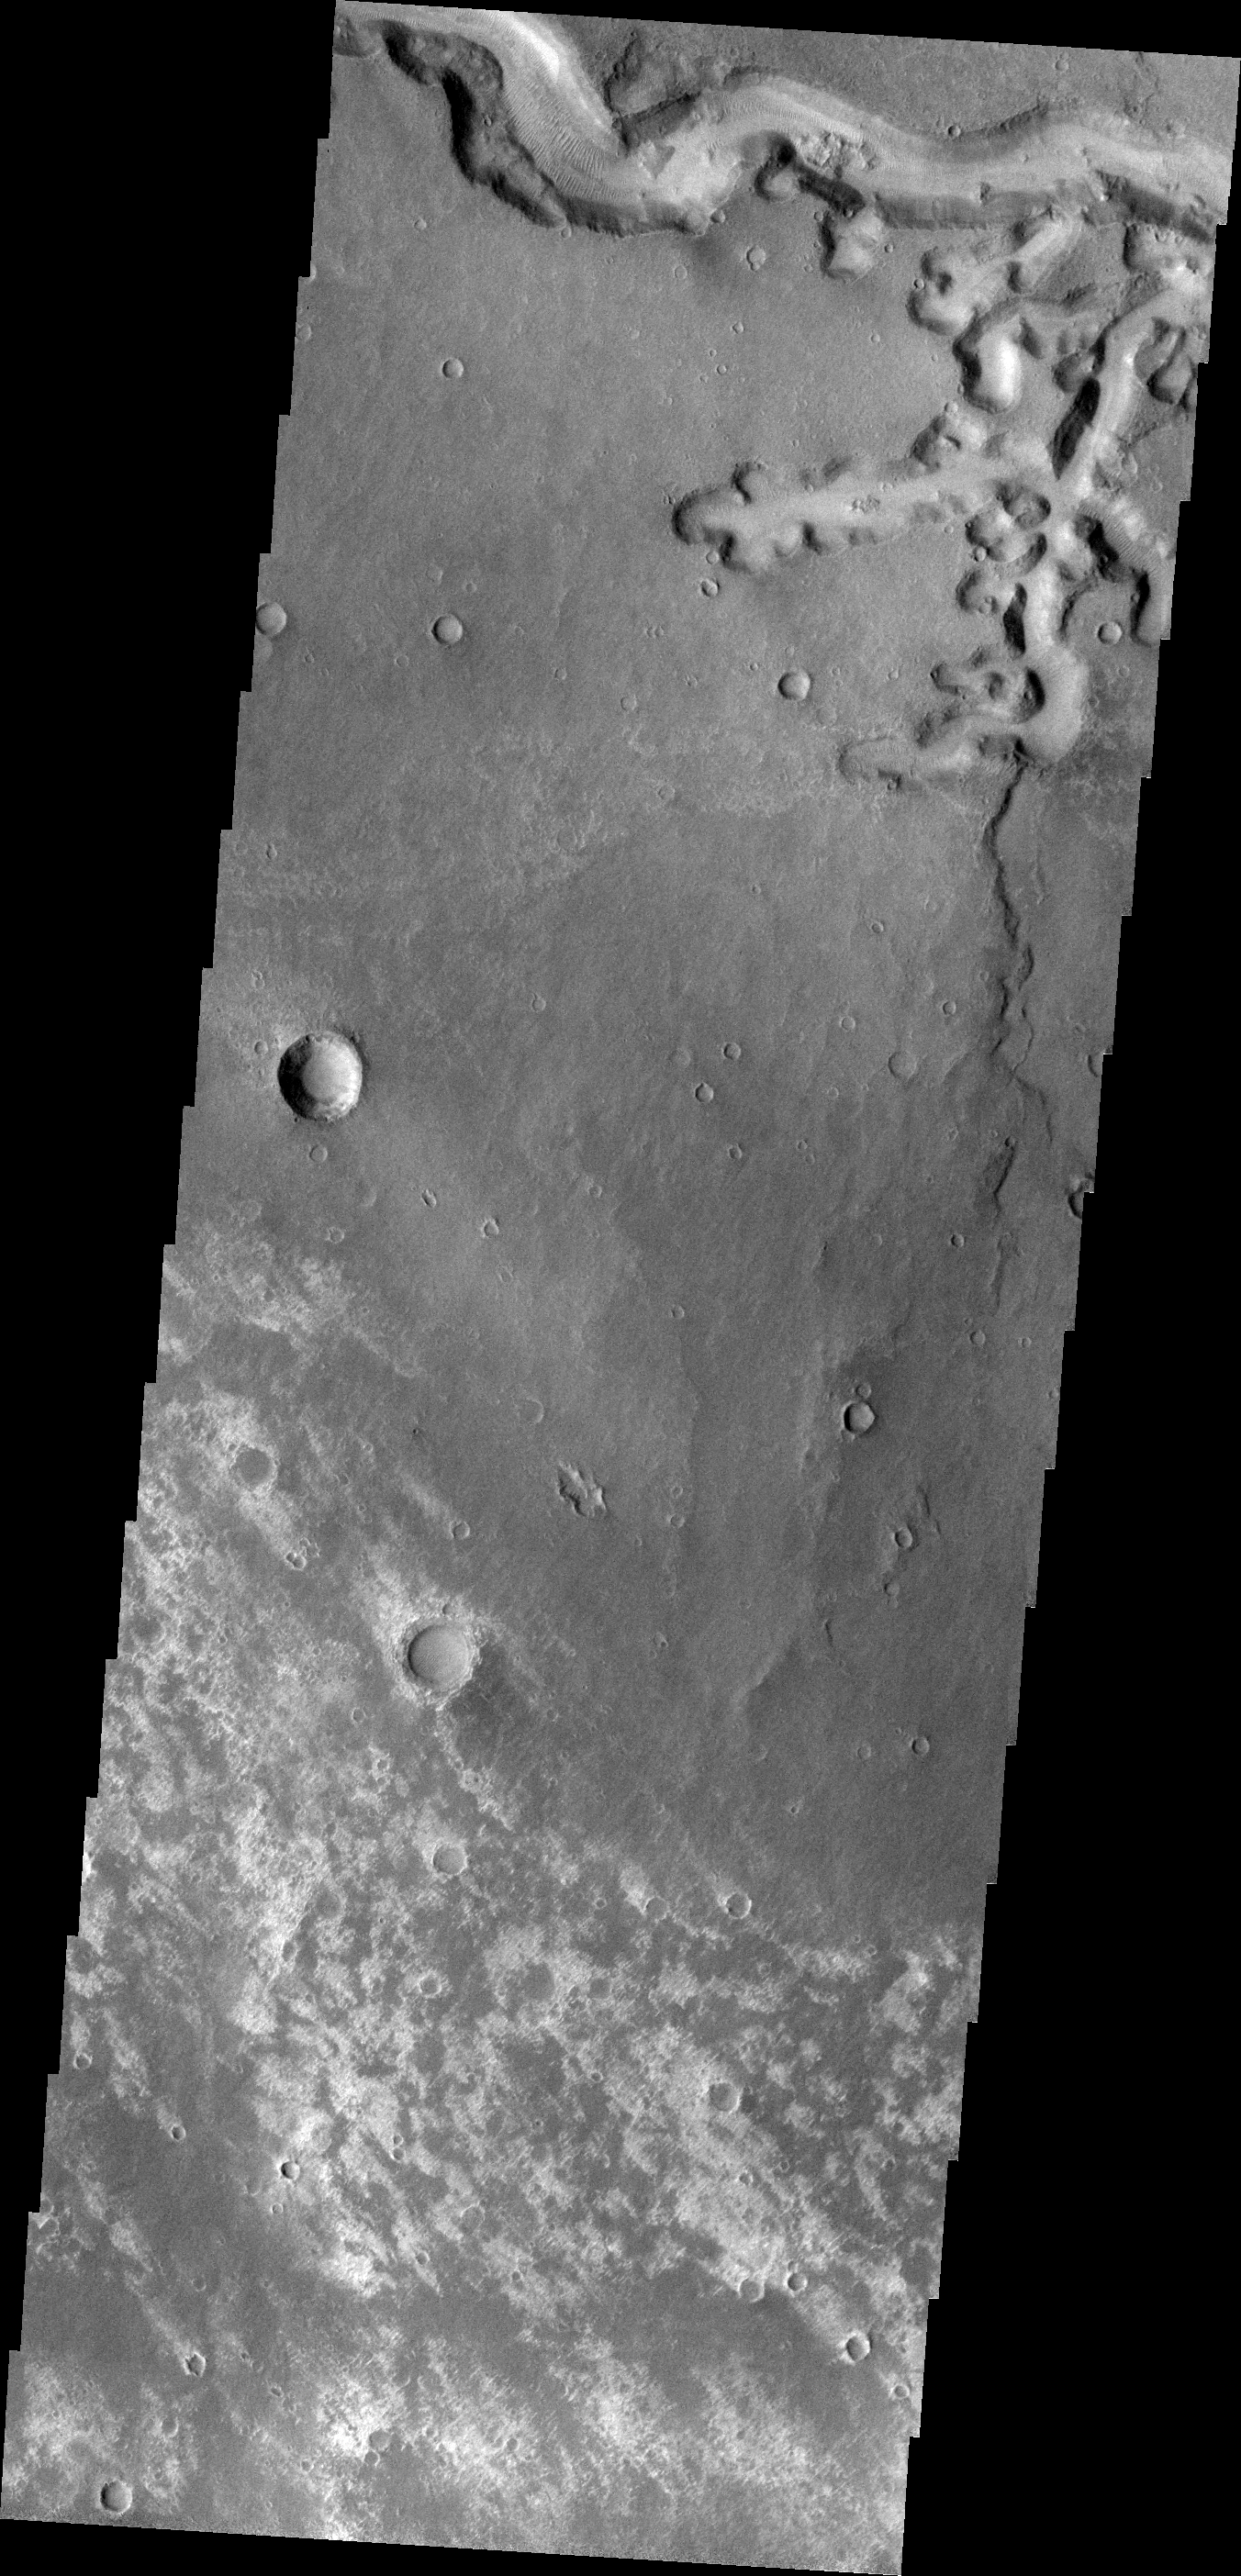

Nirgal Vallis

This VIS image shows a portion of Nirgal Vallis and a scalloped tributary channel.

Image information: VIS instrument. Latitude -27.6N, Longitude 315.2E. 18 meter/pixel resolution.

Please see the THEMIS Data Citation Note for details on crediting THEMIS images.

Note: this THEMIS visual image has not been radiometrically nor geometrically calibrated for this preliminary release. An empirical correction has been performed to remove instrumental effects. A linear shift has been applied in the cross-track and down-track direction to approximate spacecraft and planetary motion. Fully calibrated and geometrically projected images will be released through the Planetary Data System in accordance with Project policies at a later time.

NASA’s Jet Propulsion Laboratory manages the 2001 Mars Odyssey mission for NASA’s Office of Space Science, Washington, D.C. The Thermal Emission Imaging System (THEMIS) was developed by Arizona State University, Tempe, in collaboration with Raytheon Santa Barbara Remote Sensing. The THEMIS investigation is led by Dr. Philip Christensen at Arizona State University. Lockheed Martin Astronautics, Denver, is the prime contractor for the Odyssey project, and developed and built the orbiter. Mission operations are conducted jointly from Lockheed Martin and from JPL, a division of the California Institute of Technology in Pasadena.

Credit: NASA/JPL/ASU